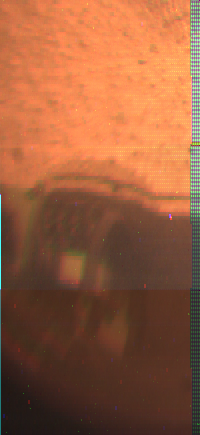

APXS on “Barnacle Bill” – Color

The image was taken by a camera aboard the Sojourner rover on Sol 4. Portions of the rover’s Alpha Proton X-Ray Spectrometer (APXS) instrument are visible studying Barnacle Bill.

Mars Pathfinder is the second in NASA’s Discovery program of low-cost spacecraft with highly focused science goals. The Jet Propulsion Laboratory, Pasadena, CA, developed and manages the Mars Pathfinder mission for NASA’s Office of Space Science, Washington, D.C. JPL is an operating division of the California Institute of Technology (Caltech).

Photojournal note: Sojourner spent 83 days of a planned seven-day mission exploring the Martian terrain, acquiring images, and taking chemical, atmospheric and other measurements. The final data transmission received from Pathfinder was at 10:23 UTC on September 27, 1997. Although mission managers tried to restore full communications during the following five months, the successful mission was terminated on March 10, 1998.

Credit: NASA/JPL